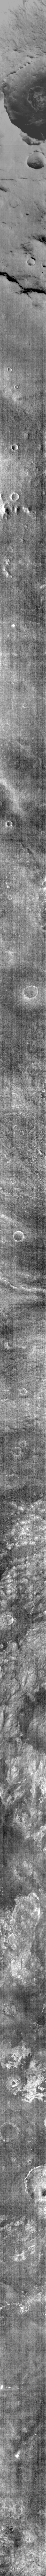

THEMIS ART #74

Back by popular demand: THEMIS ART IMAGE #74 Don’t look now, but some guy is watching you from the bottom of a martian crater!

Image information: IR instrument. Latitude -61.1N, Longitude 66.1E. 95 meter/pixel resolution./p>

Please see the THEMIS Data Citation Note for details on crediting THEMIS images.

Note: this THEMIS visual image has not been radiometrically nor geometrically calibrated for this preliminary release. An empirical correction has been performed to remove instrumental effects. A linear shift has been applied in the cross-track and down-track direction to approximate spacecraft and planetary motion. Fully calibrated and geometrically projected images will be released through the Planetary Data System in accordance with Project policies at a later time.

NASA’s Jet Propulsion Laboratory manages the 2001 Mars Odyssey mission for NASA’s Office of Space Science, Washington, D.C. The Thermal Emission Imaging System (THEMIS) was developed by Arizona State University, Tempe, in collaboration with Raytheon Santa Barbara Remote Sensing. The THEMIS investigation is led by Dr. Philip Christensen at Arizona State University. Lockheed Martin Astronautics, Denver, is the prime contractor for the Odyssey project, and developed and built the orbiter. Mission operations are conducted jointly from Lockheed Martin and from JPL, a division of the California Institute of Technology in Pasadena.

Credit: NASA/JPL/ASU